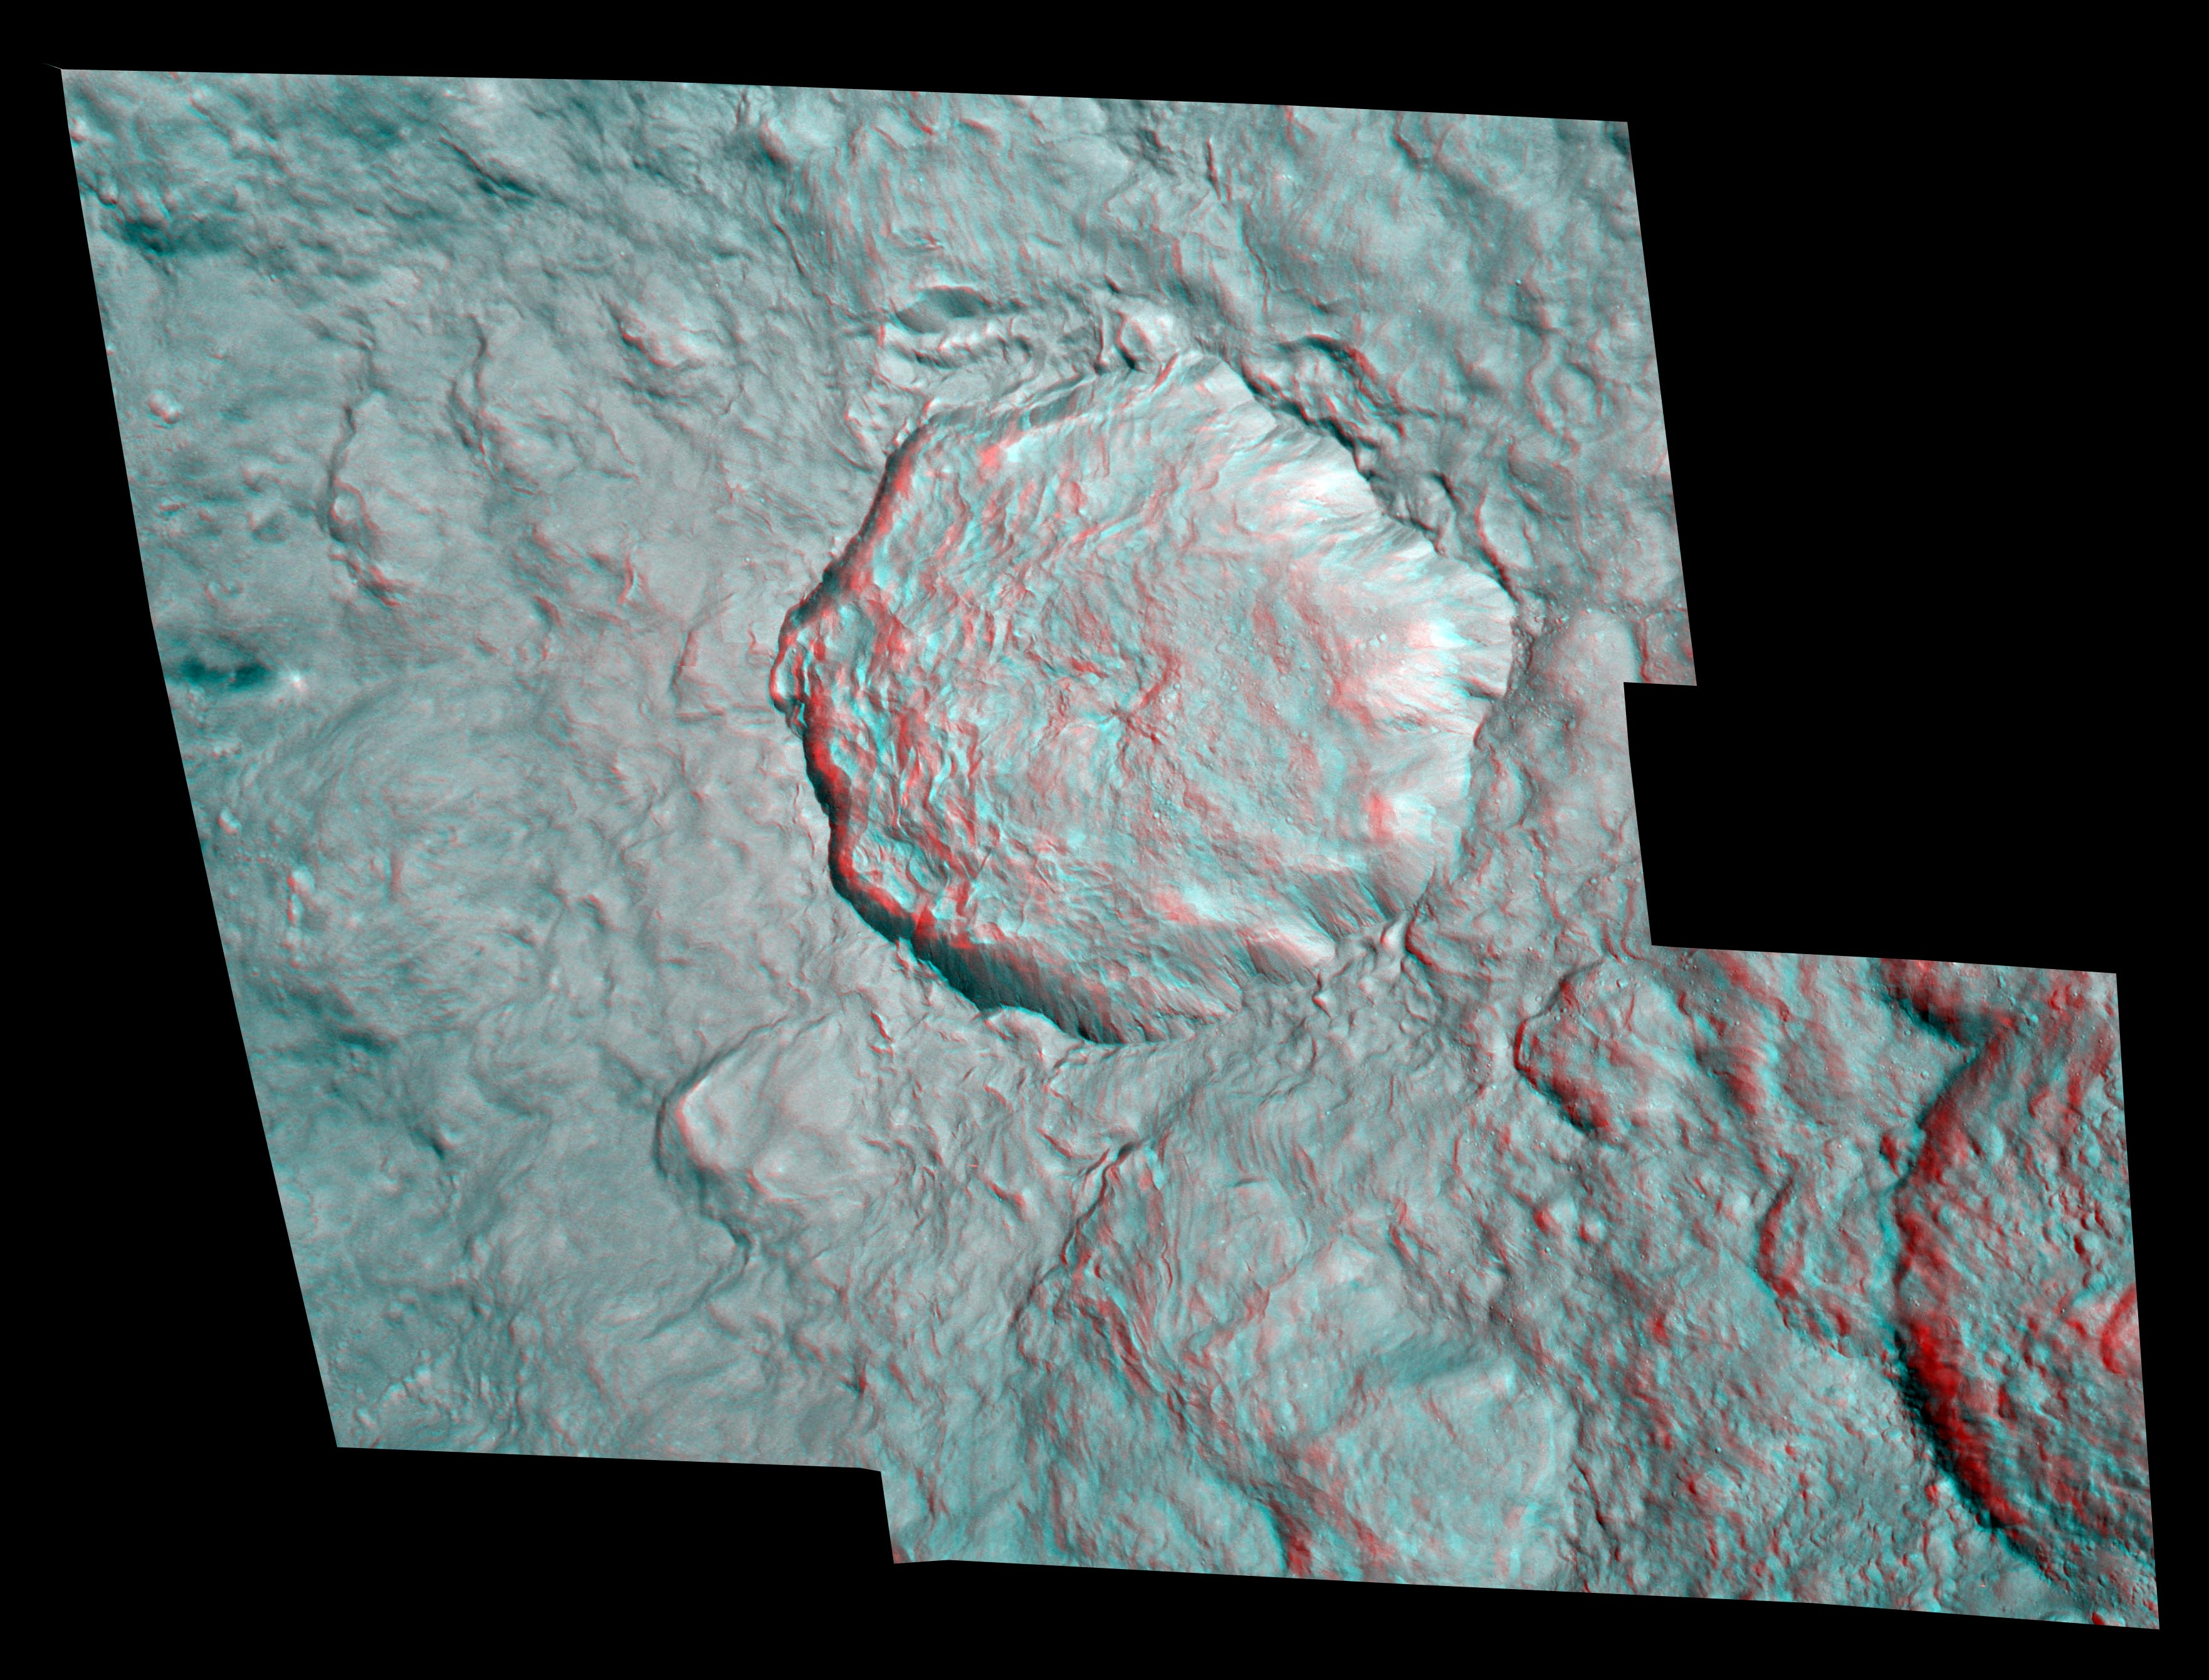

Rhea’s Pop-up Crater

Annotated Version

Rhea’s surface gains some depth in this stereo image, or anaglyph, which features the bright and geologically young-looking rayed crater on the moon’s leading hemisphere. The view was created from images taken during Cassini’s close encounter with Rhea (1,528 kilometers, or 949 miles across) on Aug. 30, 2007.

The crater is 48 kilometers (30 miles) wide, and its rays extend several hundred kilometers outward. The rim of this crater is quite sharply defined, and there are few small craters overprinted onto it. These characteristics, along with the brightness of the crater and its rays are indicative of a feature formed relatively recently in geologic history.

The hummocky floor of the crater possesses a central peak and clusters of small craters. The little craters may be secondary impact sites, formed by ejecta from the primary impact that landed in the crater, or they could have been formed by material that had broken off of the body that struck Rhea.

For an even higher resolution view of this feature, see PIA07764.

This stereo image is a mosaic consisting of seven Cassini spacecraft narrow-angle camera images. The view is an orthographic projection centered on 12 degrees south latitude, 112 degrees west longitude and has a resolution of 45 meters (148 feet) per pixel. An orthographic view is most like the view seen by a distant observer looking through a telescope. North is up.

The clear filter images for this stereo image were taken from distances ranging from about 17,000 kilometers (10,600 miles, for the red-colored image) to 7,500 kilometers (4,700 miles, for the blue/green-colored image) from Rhea.

The Cassini-Huygens mission is a cooperative project of NASA, the European Space Agency and the Italian Space Agency. The Jet Propulsion Laboratory, a division of the California Institute of Technology in Pasadena, manages the mission for NASA’s Science Mission Directorate, Washington, D.C. The Cassini orbiter and its two onboard cameras were designed, developed and assembled at JPL. The imaging operations center is based at the Space Science Institute in Boulder, Colo.

Credit: NASA/JPL/Space Science Institute